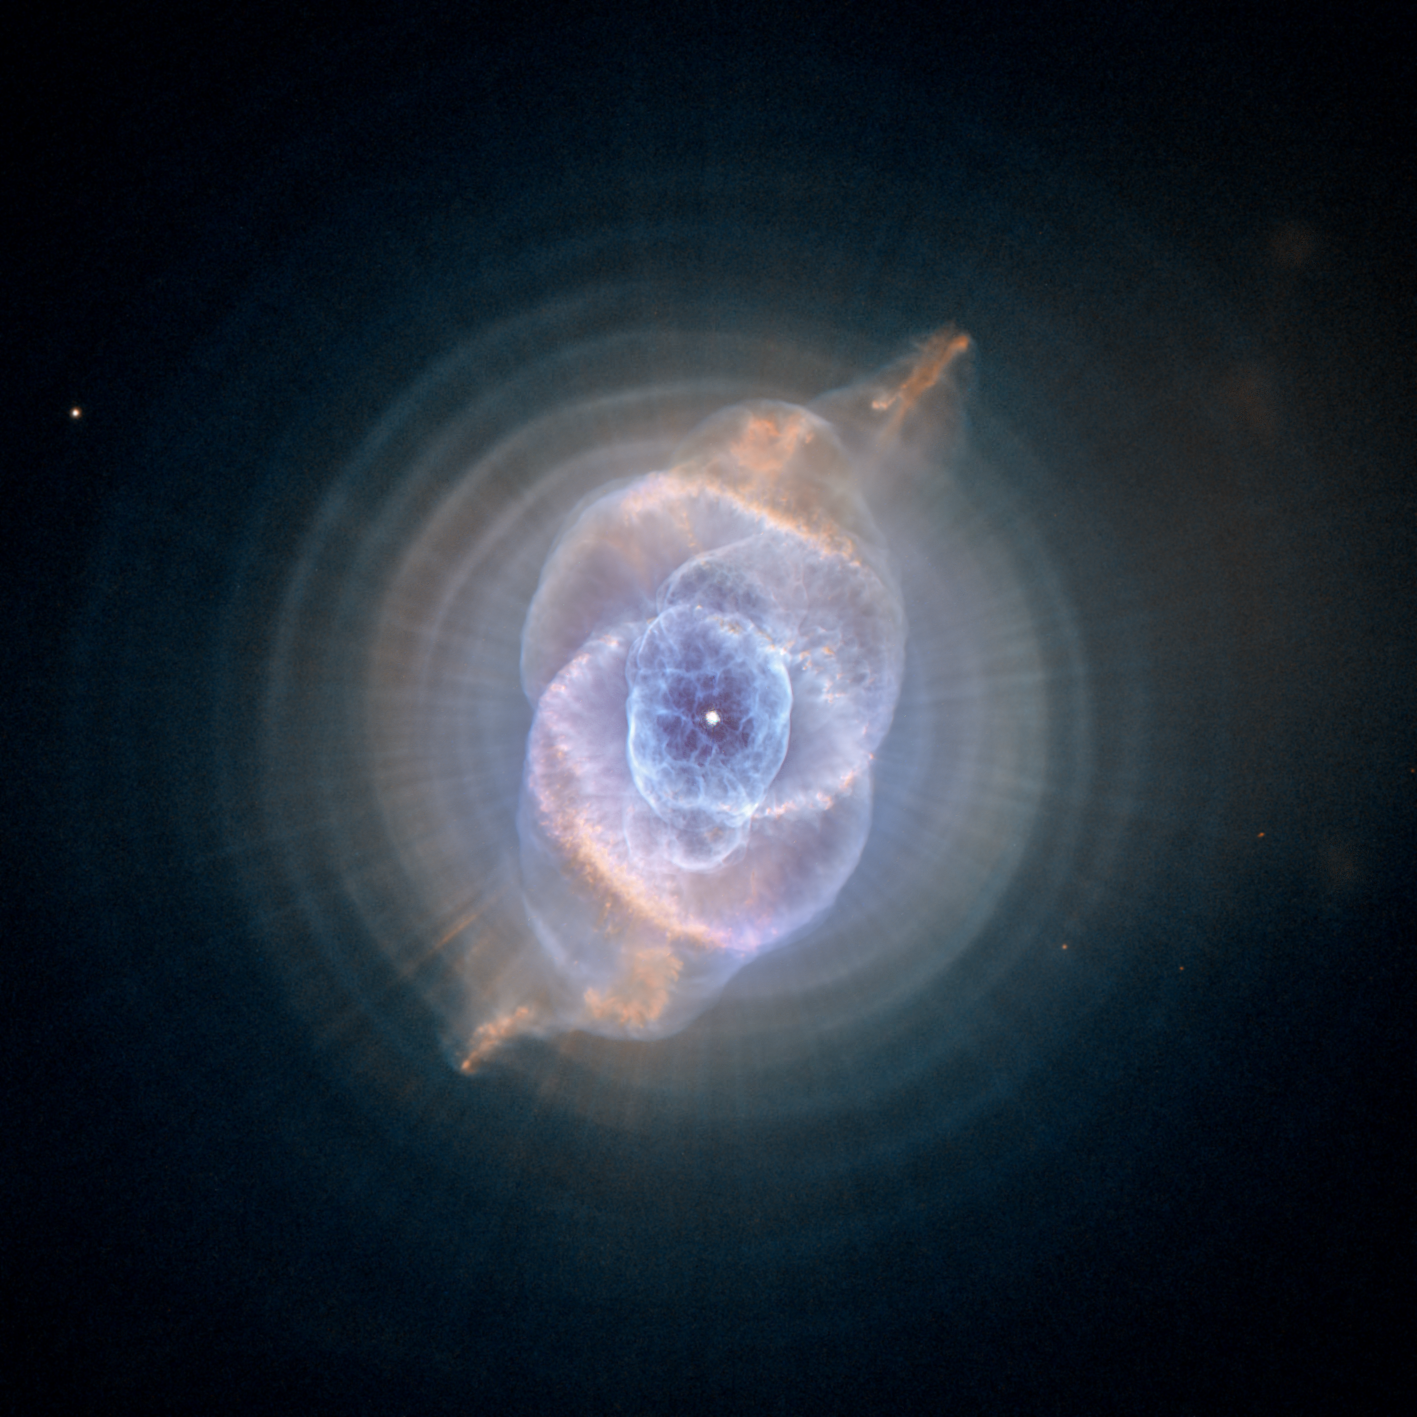

Dying Star Creates Fantasy-like Sculpture of Gas and Dust

In this detailed view from NASA’s Hubble Space Telescope, the so-called Cat’s Eye Nebula looks like the penetrating eye of the disembodied sorcerer Sauron from the film adaptation of “The Lord of the Rings.”

The nebula, formally cataloged NGC 6543, is every bit as inscrutable as the J.R.R. Tolkien phantom character. Though the Cat’s Eye Nebula was one of the first planetary nebulae to be discovered, it is one of the most complex such nebulae seen in space. A planetary nebula forms when Sun-like stars gently eject their outer gaseous layers that form bright nebulae with amazing and confounding shapes.

In 1994, Hubble first revealed NGC 6543’s surprisingly intricate structures, including concentric gas shells, jets of high-speed gas, and unusual shock-induced knots of gas.

As if the Cat’s Eye itself isn’t spectacular enough, this new image taken with Hubble’s Advanced Camera for Surveys (ACS) reveals the full beauty of a bull’s eye pattern of eleven or even more concentric rings, or shells, around the Cat’s Eye. Each ‘ring’ is actually the edge of a spherical bubble seen projected onto the sky – that’s why it appears bright along its outer edge.

Observations suggest the star ejected its mass in a series of pulses at 1,500-year intervals. These convulsions created dust shells, each of which contain as much mass as all of the planets in our solar system combined (still only one percent of the Sun’s mass). These concentric shells make a layered, onion-skin structure around the dying star. The view from Hubble is like seeing an onion cut in half, where each skin layer is discernible.

Until recently, it was thought that such shells around planetary nebulae were a rare phenomenon. However, Romano Corradi (Isaac Newton Group of Telescopes, Spain) and collaborators, in a paper published in the European journal Astronomy and Astrophysics in April 2004, have instead shown that the formation of these rings is likely to be the rule rather than the exception.

The bull’s-eye patterns seen around planetary nebulae come as a surprise to astronomers because they had no expectation that episodes of mass loss at the end of stellar lives would repeat every 1,500 years. Several explanations have been proposed, including cycles of magnetic activity somewhat similar to our own Sun’s sunspot cycle, the action of companion stars orbiting around the dying star, and stellar pulsations. Another school of thought is that the material is ejected smoothly from the star, and the rings are created later on due to formation of waves in the outflowing material. It will take further observations and more theoretical studies to decide between these and other possible explanations.

Approximately 1,000 years ago the pattern of mass loss suddenly changed, and the Cat’s Eye Nebula started forming inside the dusty shells. It has been expanding ever since, as discernible in comparing Hubble images taken in 1994, 1997, 2000, and 2002. The puzzle is what caused this dramatic change? Many aspects of the process that leads a star to lose its gaseous envelope are still poorly known, and the study of planetary nebulae is one of the few ways to recover information about these last few thousand years in the life of a Sun-like star.

The Hubble Space Telescope is a project of international cooperation between NASA and the European Space Agency. NASA’s Goddard Space Flight Center in Greenbelt, Maryland, manages the telescope. The Space Telescope Science Institute (STScI) in Baltimore conducts Hubble science operations. STScI is operated for NASA by the Association of Universities for Research in Astronomy, Inc., in Washington.

Credit: NASA/ESA/STScI